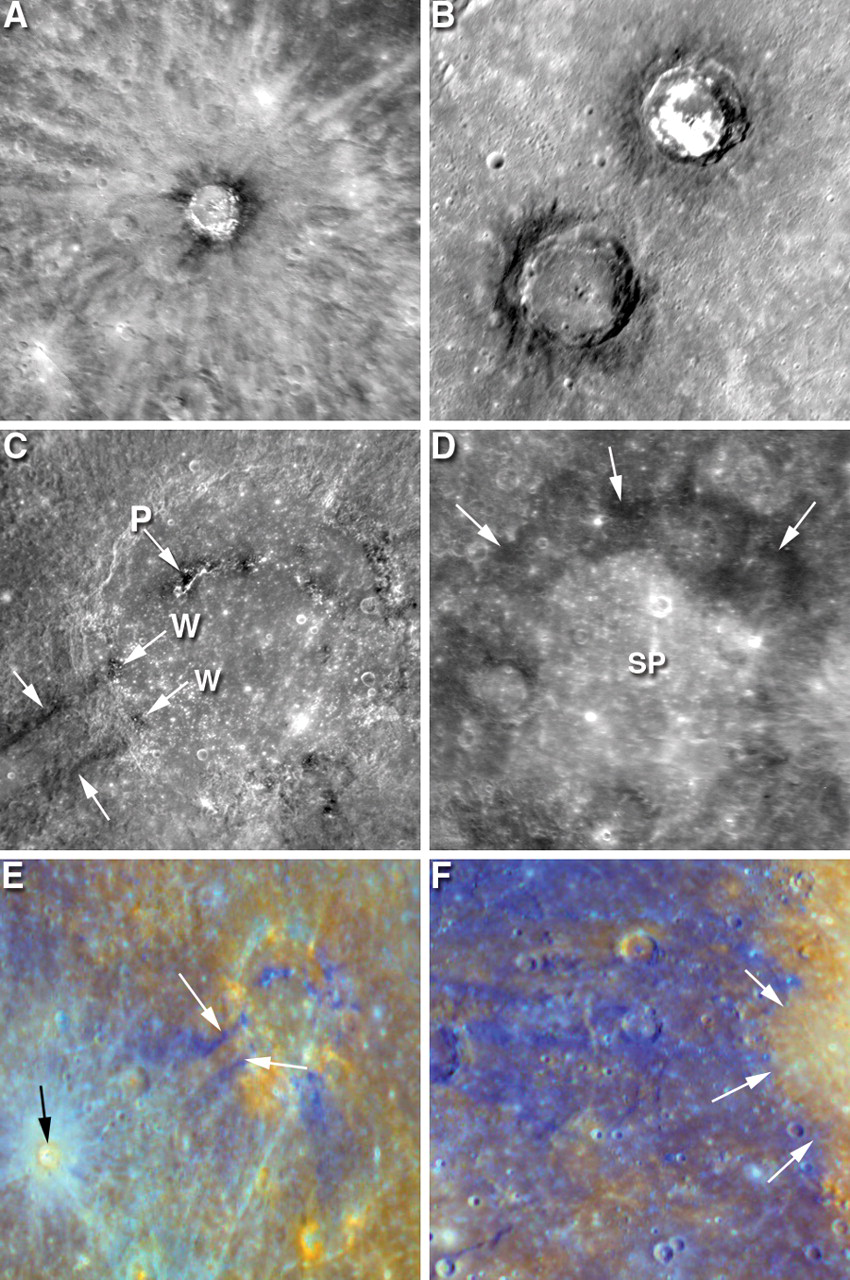

A Closer Look at Albedo and Color Variations on Mercury

MESSENGER images have revealed intriguing albedo and color variations on Mercury, providing insight into the compositional differences in the rocks found on Mercury’s surface and the processes that have acted on them. The term albedo simply refers to the fraction of light reflected by a material. For example, charcoal has a very low albedo while snow has a very high albedo. This figure, recently published in Science magazine, highlights some of these variations.

A: The bright rays of Basho crater (diameter about 80 kilometers, 50 miles) likely are made of immature material, while the darker material near the rim is thought also to be immature material but of a different composition. Surface materials on Mercury are believed to change color and albedo over time as a result of bombardment by micrometeoroids and energetic particles from the solar wind. They eventually reach an unchanging, “mature” state. If the surface is disturbed, for instance by a cratering impact, underlying material is freshly exposed on the surface. It is termed “immature” if the disturbance was sufficiently recent that there hasn’t yet been time for the exposed material to gain maturity.

B: Two craters within PIA10383 Caloris basin have dark crater walls, and the crater at upper right, PIA10603 Sander (diameter about 50 kilometers, 30 miles), has bright patches on its floor. Unlike the rays of Basho crater, the bright areas are not believed to be immature but are inherently bright.

C: PIA10607 Mozart crater (diameter about 220 kilometers, 140 miles) shows linear dark streamers (unlabeled arrows), which are thought to be material excavated from depth during the crater-forming impact. Similarly colored dark patches can also be seen in the crater wall (arrows labeled W) and in the central peak (arrow labeled P) and may be derived from the same underground layer.

D: The smooth plains (labeled SP) interior to Tolstoj basin are superimposed on the darker areas shown with unlabeled arrows. Materials with these two color and albedo characteristics are common on Mercury’s surface. This image is 825 kilometers (513 miles) wide.

E: This image was generated by comparing and contrasting WAC images taken in 11 different color filters and choosing a color scheme to highlight differences on Mercury’s surface. The image shows the dark streamers of Mozart crater (white arrows) and a young impact crater with fresh, immature rays (black arrow). The image is about 800 kilometers (500 miles) wide.

F: Using a similar color scheme, this image of a segment of the edge and rim of Caloris basin (white arrows) clearly shows that the rocks present on the basin’s floor differ from those exterior to the basin. This image is about 600 kilometers (370 miles) wide.

Date Acquired: January 14, 2008
Image Mission Elapsed Time (MET): A: 108828233. B: 108826687. C: 108827022. D: 108828337, 108828342. E, F: 108829678-108829728.
Instrument: (A-D) Narrow Angle Camera (NAC) and (E-F) Wide Angle Camera (WAC) of the Mercury Dual Imaging System (MDIS)

These images are from MESSENGER, a NASA Discovery mission to conduct the first orbital study of the innermost planet, Mercury. For information regarding the use of images, see the MESSENGER image use policy.

Credit: NASA/Johns Hopkins University Applied Physics Laboratory/Arizona State University/Carnegie Institution of Washington. Figure 2 from Robinson et al., Science, 321, 66-69, 2008.